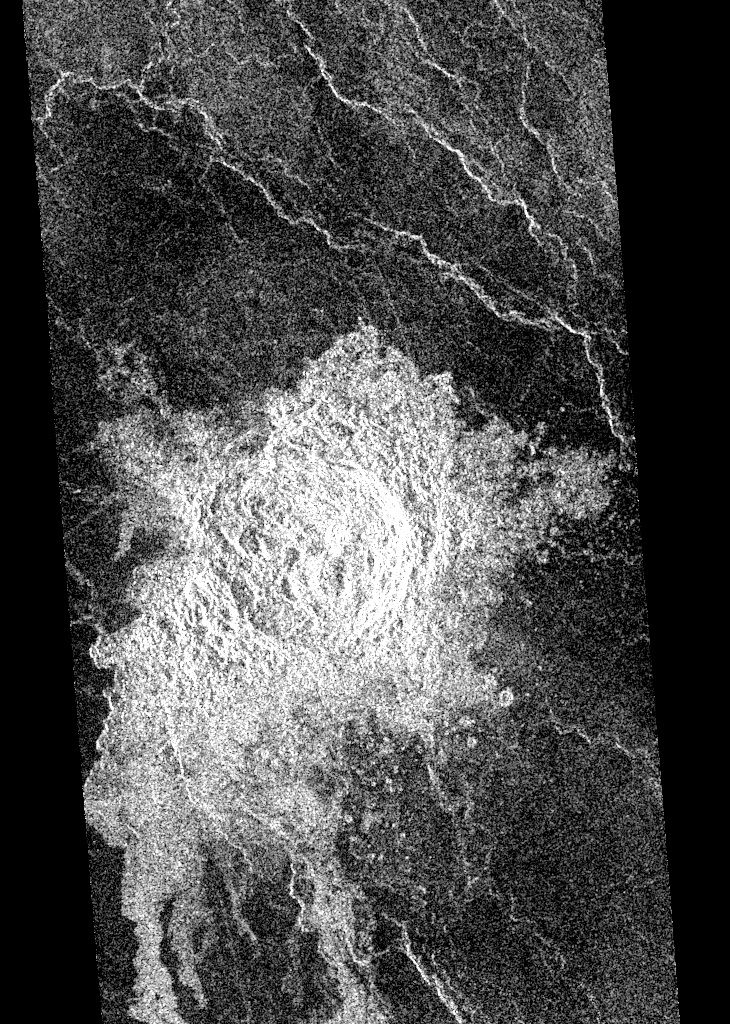

Venus – ‘Transitional’ Crater

During orbits 423 through 424 on 22 September 1990, Magellan imaged this impact crater that is located at latitude 10.7 degrees north and longitude 340.7 degrees east. This crater is shown as a representative of Venusian craters that are of the proper diameter (about 15 kilometers) to be ‘transitional’ in their morphology between ‘complex’ and irregular’ craters. Complex craters account for about 96 percent of all craters on Venus with diameters larger than about 15 kilometers; they are thought to have been formed by the impact of a large, more or less intact, mass of asteroidal material that has not been excessively effected during its passage through the dense Venusian atmosphere. Complex craters are characterized by circular rims, terraced inner wall slopes, well developed ejecta deposits, and flat floors with a central peak or peak ring. Irregular craters make up about 60 percent of the craters with diameters less than about 15 kilometers. Irregular craters are thought to form as the result of the impact of asteroidal projectiles that have been aerodynamically crushed and fragmented during their passage through the atmosphere. Irregular craters are characterized by irregular and/or discontinuous rims and hummocky or multiple floors. The ‘transitional’ crater shown here has a somewhat circular rim like larger complex craters, but has the hummocky floor and asymmetric ejecta characteristic of smaller irregular craters.

Credit: NASA/JPL